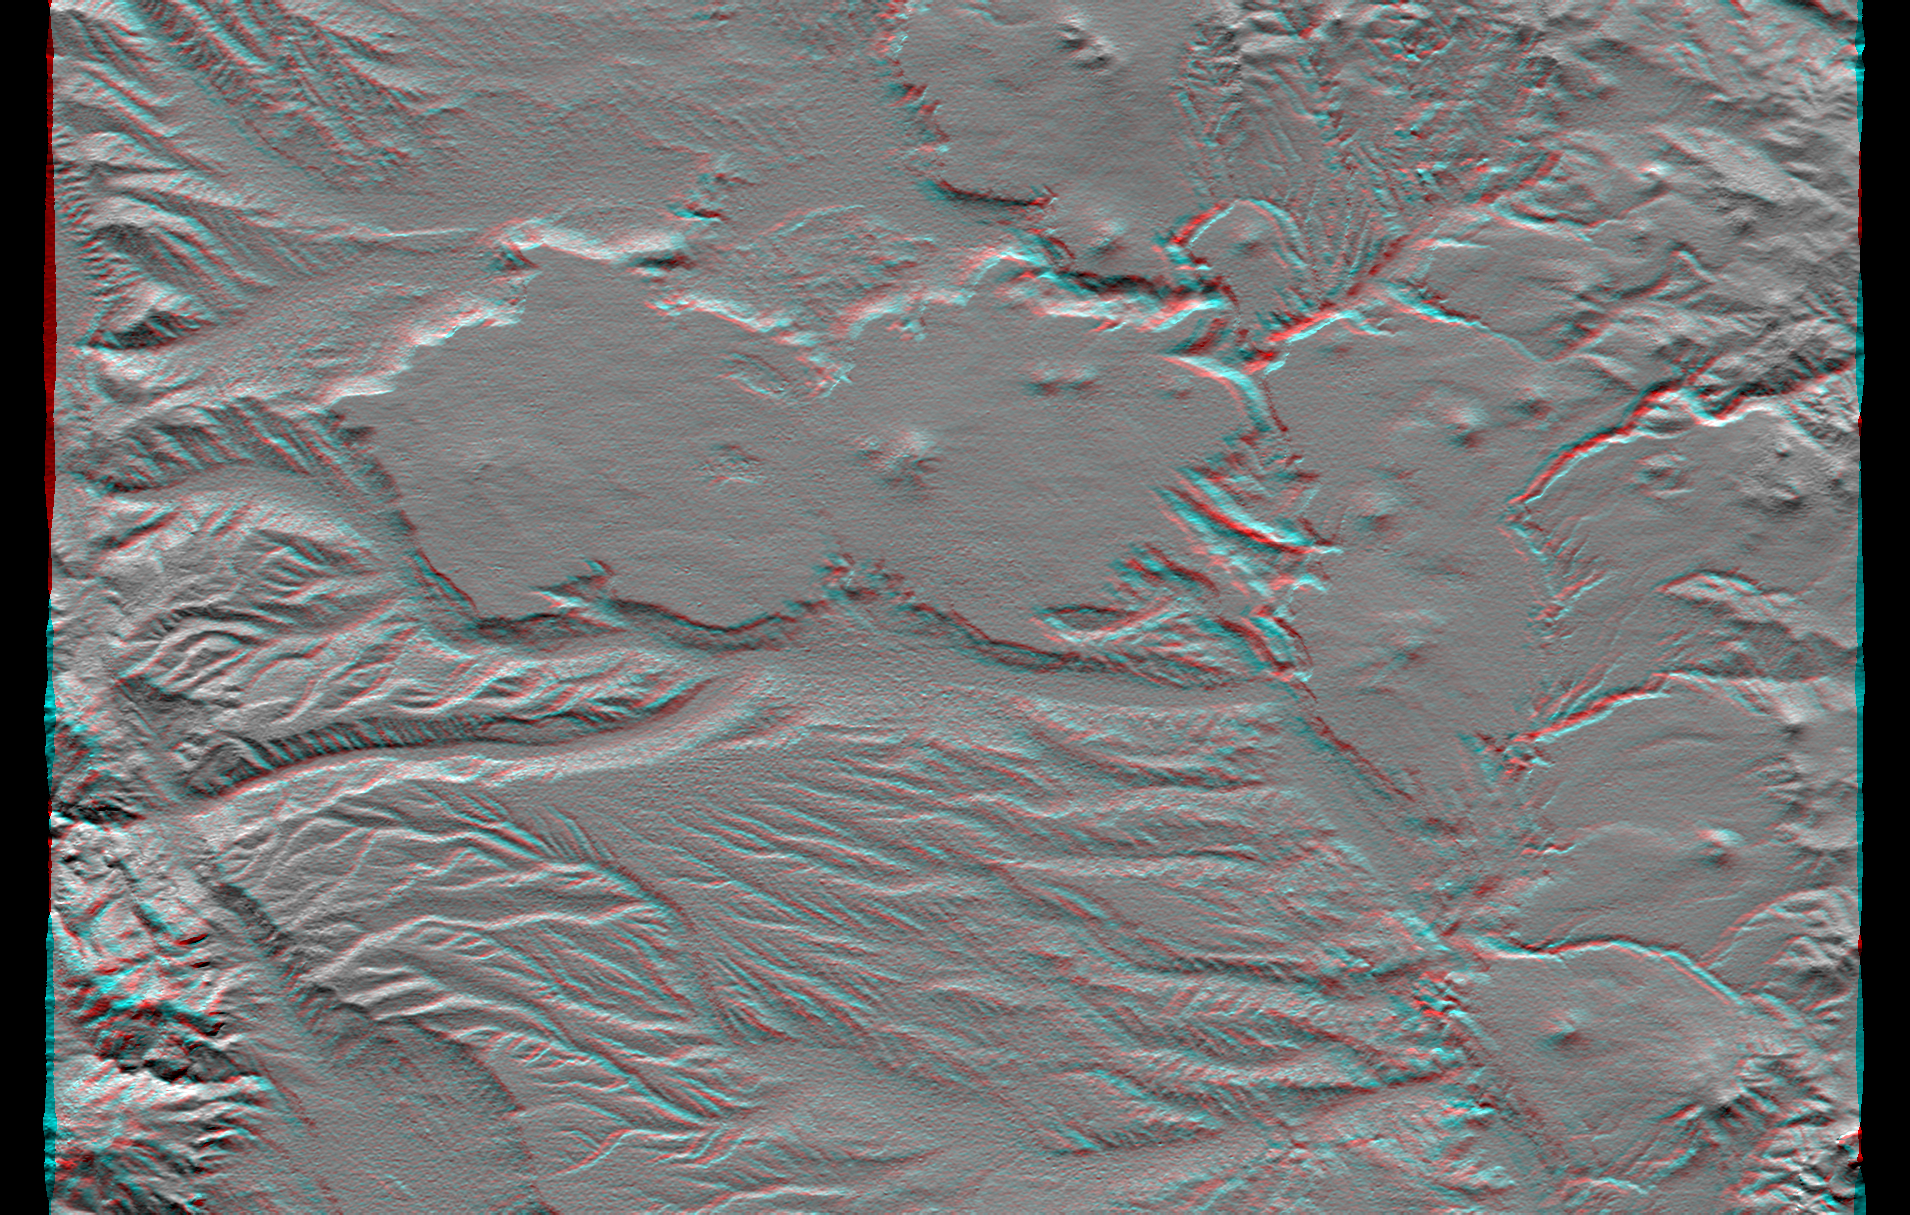

SRTM Anaglyph: Las Bayas, Argentina

The interplay of volcanism, stream erosion and landslides is evident in this Shuttle Radar Topography Mission view of the eastern flank of the Andes Mountains, southeast of San Carlos de Bariloche, Argentina. Older lava flows emanating from the Andes once covered much of this area. Younger, local volcanoes (seen here as small peaks) then covered parts of the area with fresh, erosion resistant flows (seen here as very smooth surfaces). Subsequent erosion has created fine patterns on the older surfaces (bottom of the image) and bolder, irregular patterns through and around the younger surfaces (upper center and right center). Meanwhile, where a large stream immediately borders the resistant plateau (center of the image), lateral erosion has undercut the resistant plateau causing slivers of it to fall into the stream channel. This scene well illustrate show topographic data alone can reveal some aspects of recent geologic history.

This anaglyph was produced by first shading a preliminary elevation model from data acquired by the Shuttle Radar Topography Mission. The stereoscopic effect was then created by generating two differing perspectives, one for each eye. When viewed through special glasses, the result is a vertically exaggerated view of the Earth’s surface in its full three dimensions. Anaglyph glasses cover the left eye with a red filter and cover the right eye with a blue filter.

Elevation data used in this image were acquired by the Shuttle Radar Topography Mission aboard the Space Shuttle Endeavour, launched on February 11, 2000. The mission used the same radar instrument that comprised the Spaceborne Imaging Radar-C/X-Band Synthetic Aperture Radar that flew twice on the Space Shuttle Endeavour in 1994. The Shuttle Radar Topography Mission was designed to collect three-dimensional measurements of the Earth’s surface. To collect the 3-D data, engineers added a 60-meter-long (200-foot) mast, installed additional C-band and X-band antennas, and improved tracking and navigation devices. The mission is a cooperative project between NASA, the National Imagery and Mapping Agency of the U.S. Department of Defense, and the German and Italian space agencies. It is managed by NASA’s Jet Propulsion Laboratory, Pasadena, CA, for NASA’s Earth Science Enterprise, Washington, DC.

Size: 54.3 x 36.4 kilometers ( 33.7 x 22.6 miles)
Location: 41.4 deg. South lat., 70.8 deg. West lon.
Orientation: North toward the top
Image Data: Shaded SRTM elevation model
Date Acquired: February 2000

Credit: NASA/JPL/NIMA